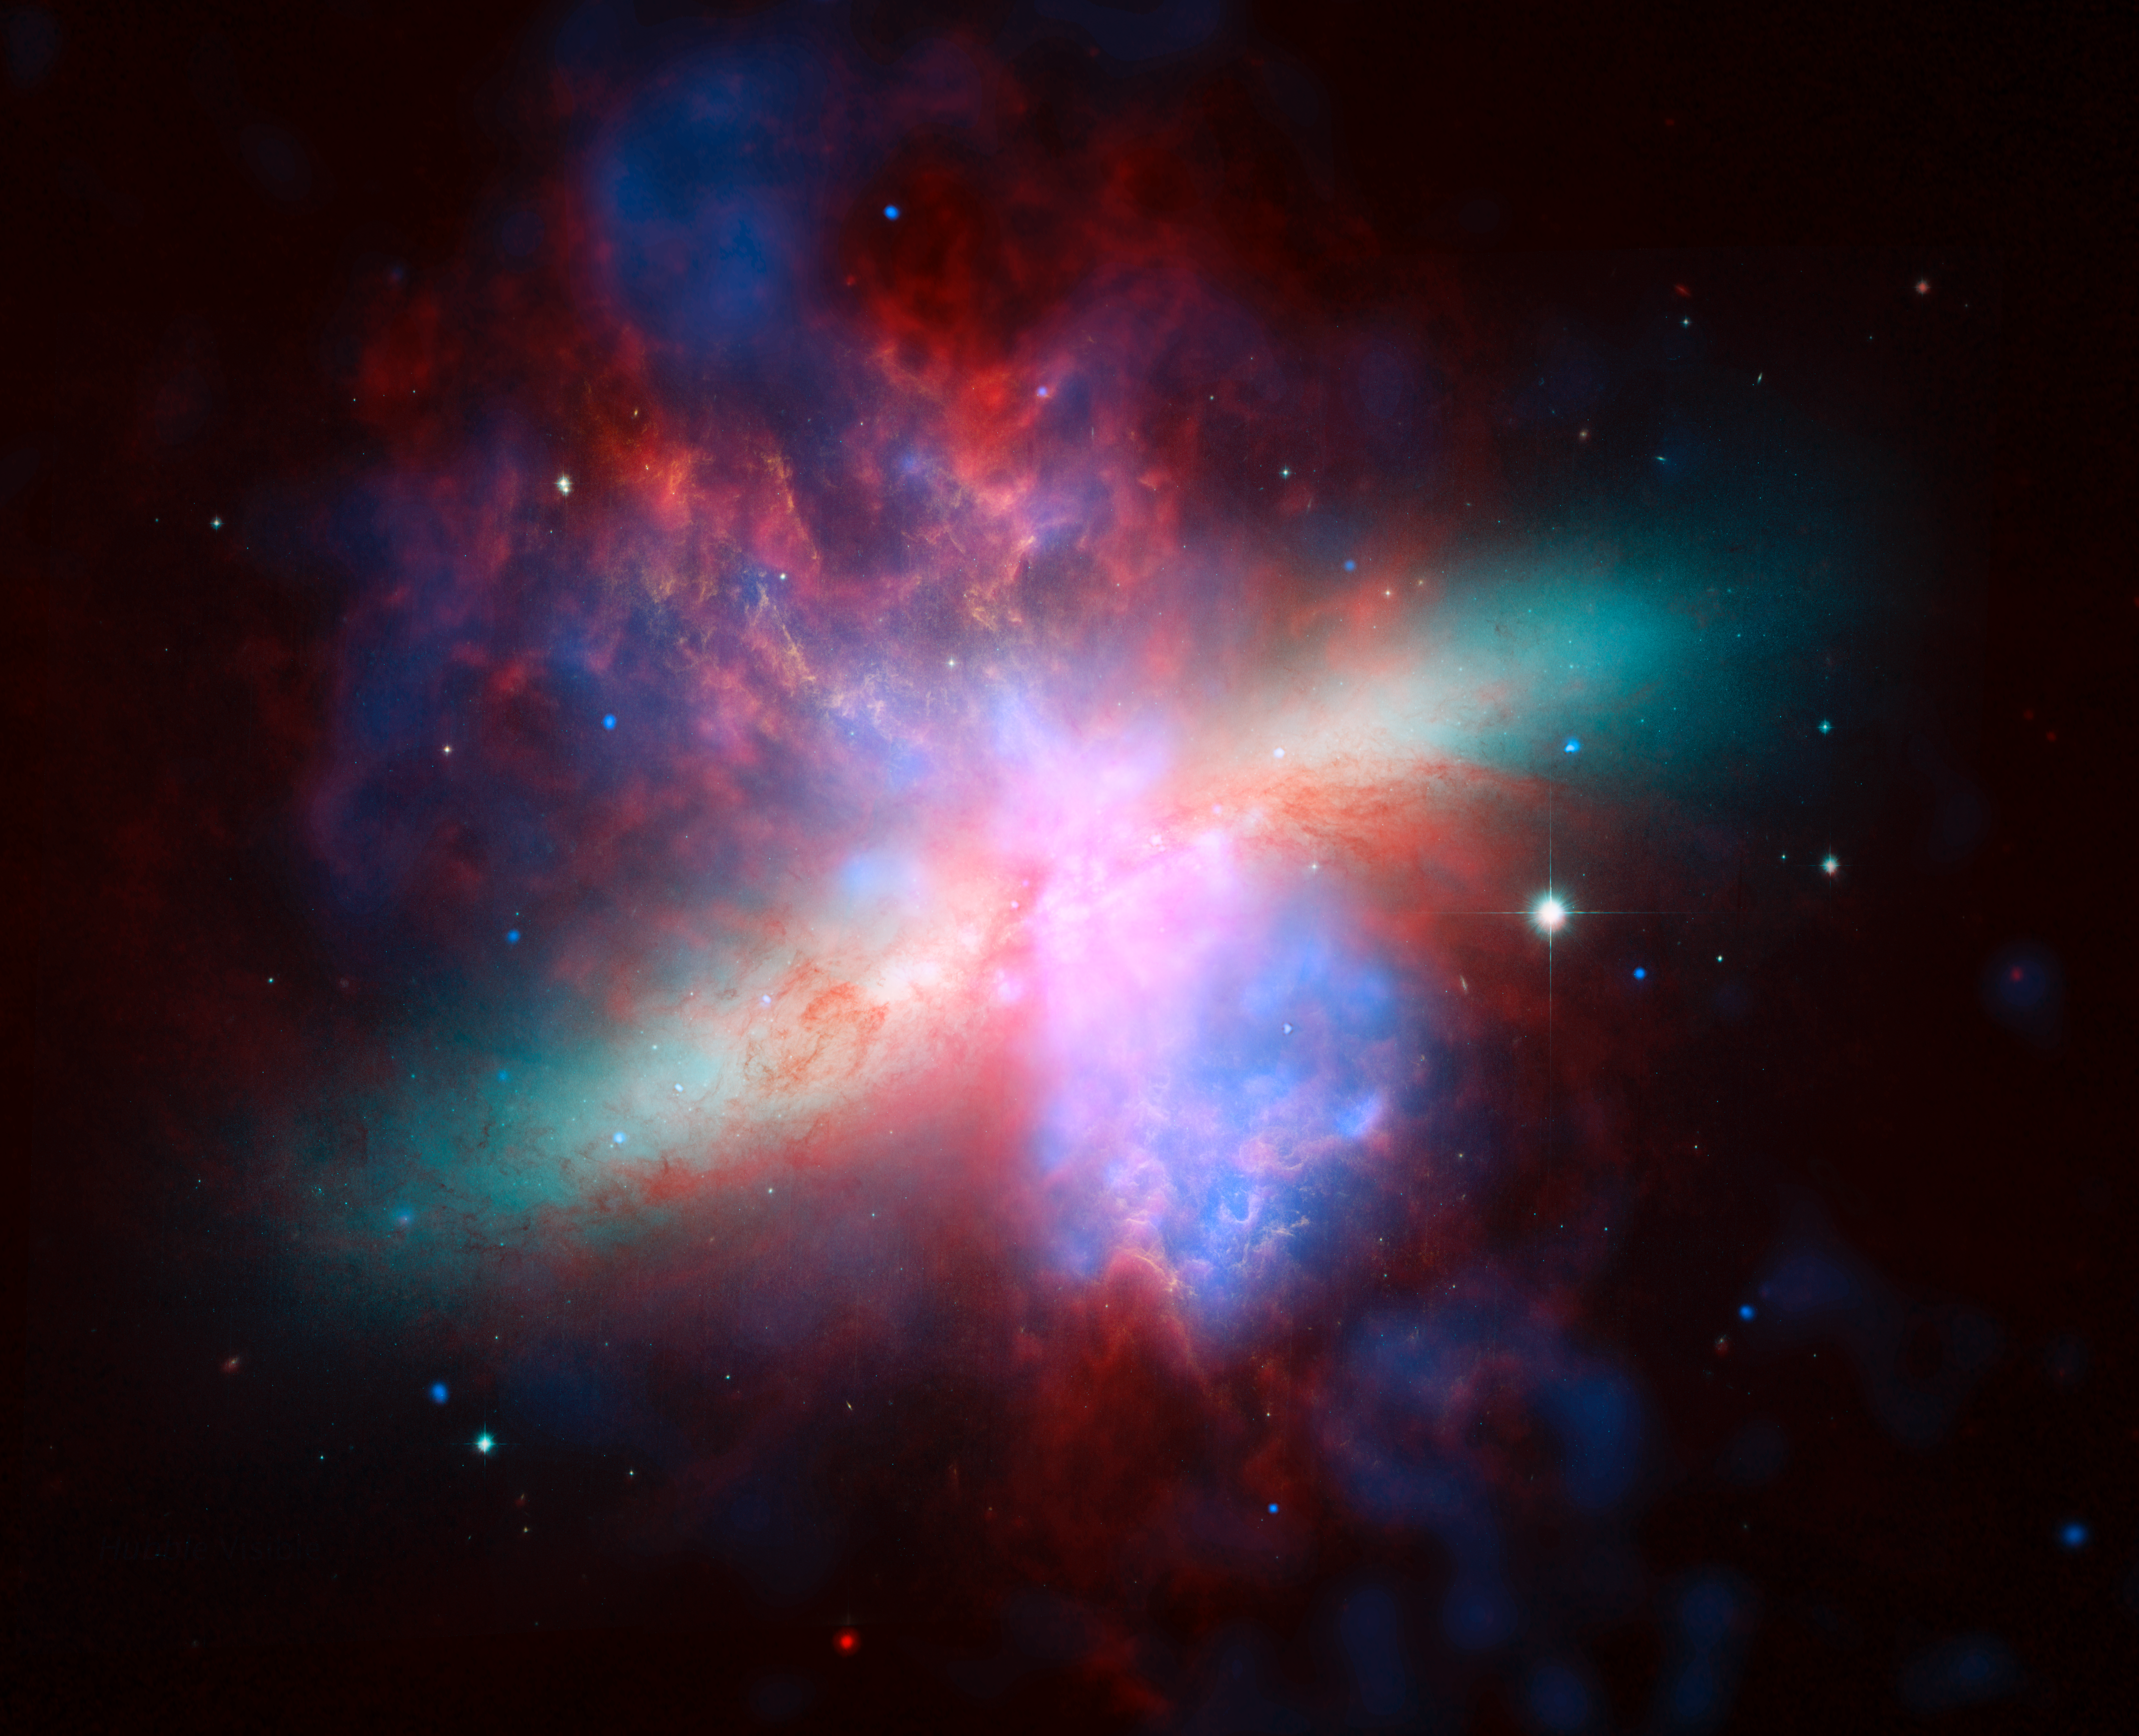

Great Observatories Present Rainbow of a Galaxy

NASA’s Spitzer, Hubble and Chandra space observatories teamed up to create this multi-wavelength, false-colored view of the M82 galaxy. The lively portrait celebrates Hubble’s “sweet sixteen” birthday.

X-ray data recorded by Chandra appears in blue; infrared light recorded by Spitzer appears in red; Hubble’s observations of hydrogen emission appear in orange, and the bluest visible light appears in yellow-green.

About the Movie
M82 is shown in all its wavelength glory. Dissolving from Chandra X-ray Observatory images of three X-ray energy bands to images in three bands of the infrared spectrum taken by the Spitzer Space Telescope, and ending with the Hubble Space Telescope’s visible- and near-infrared-light image. The three observatories’ images were composited to reveal the galaxy’s stars, as well as gas and dust features.

Note: The size of the Full-Res TIFF for the still image is 4299 samples x 3490 lines.

Credit: NASA/JPL-Caltech/STScI/CXC/UofA/ESA/AURA/JHU